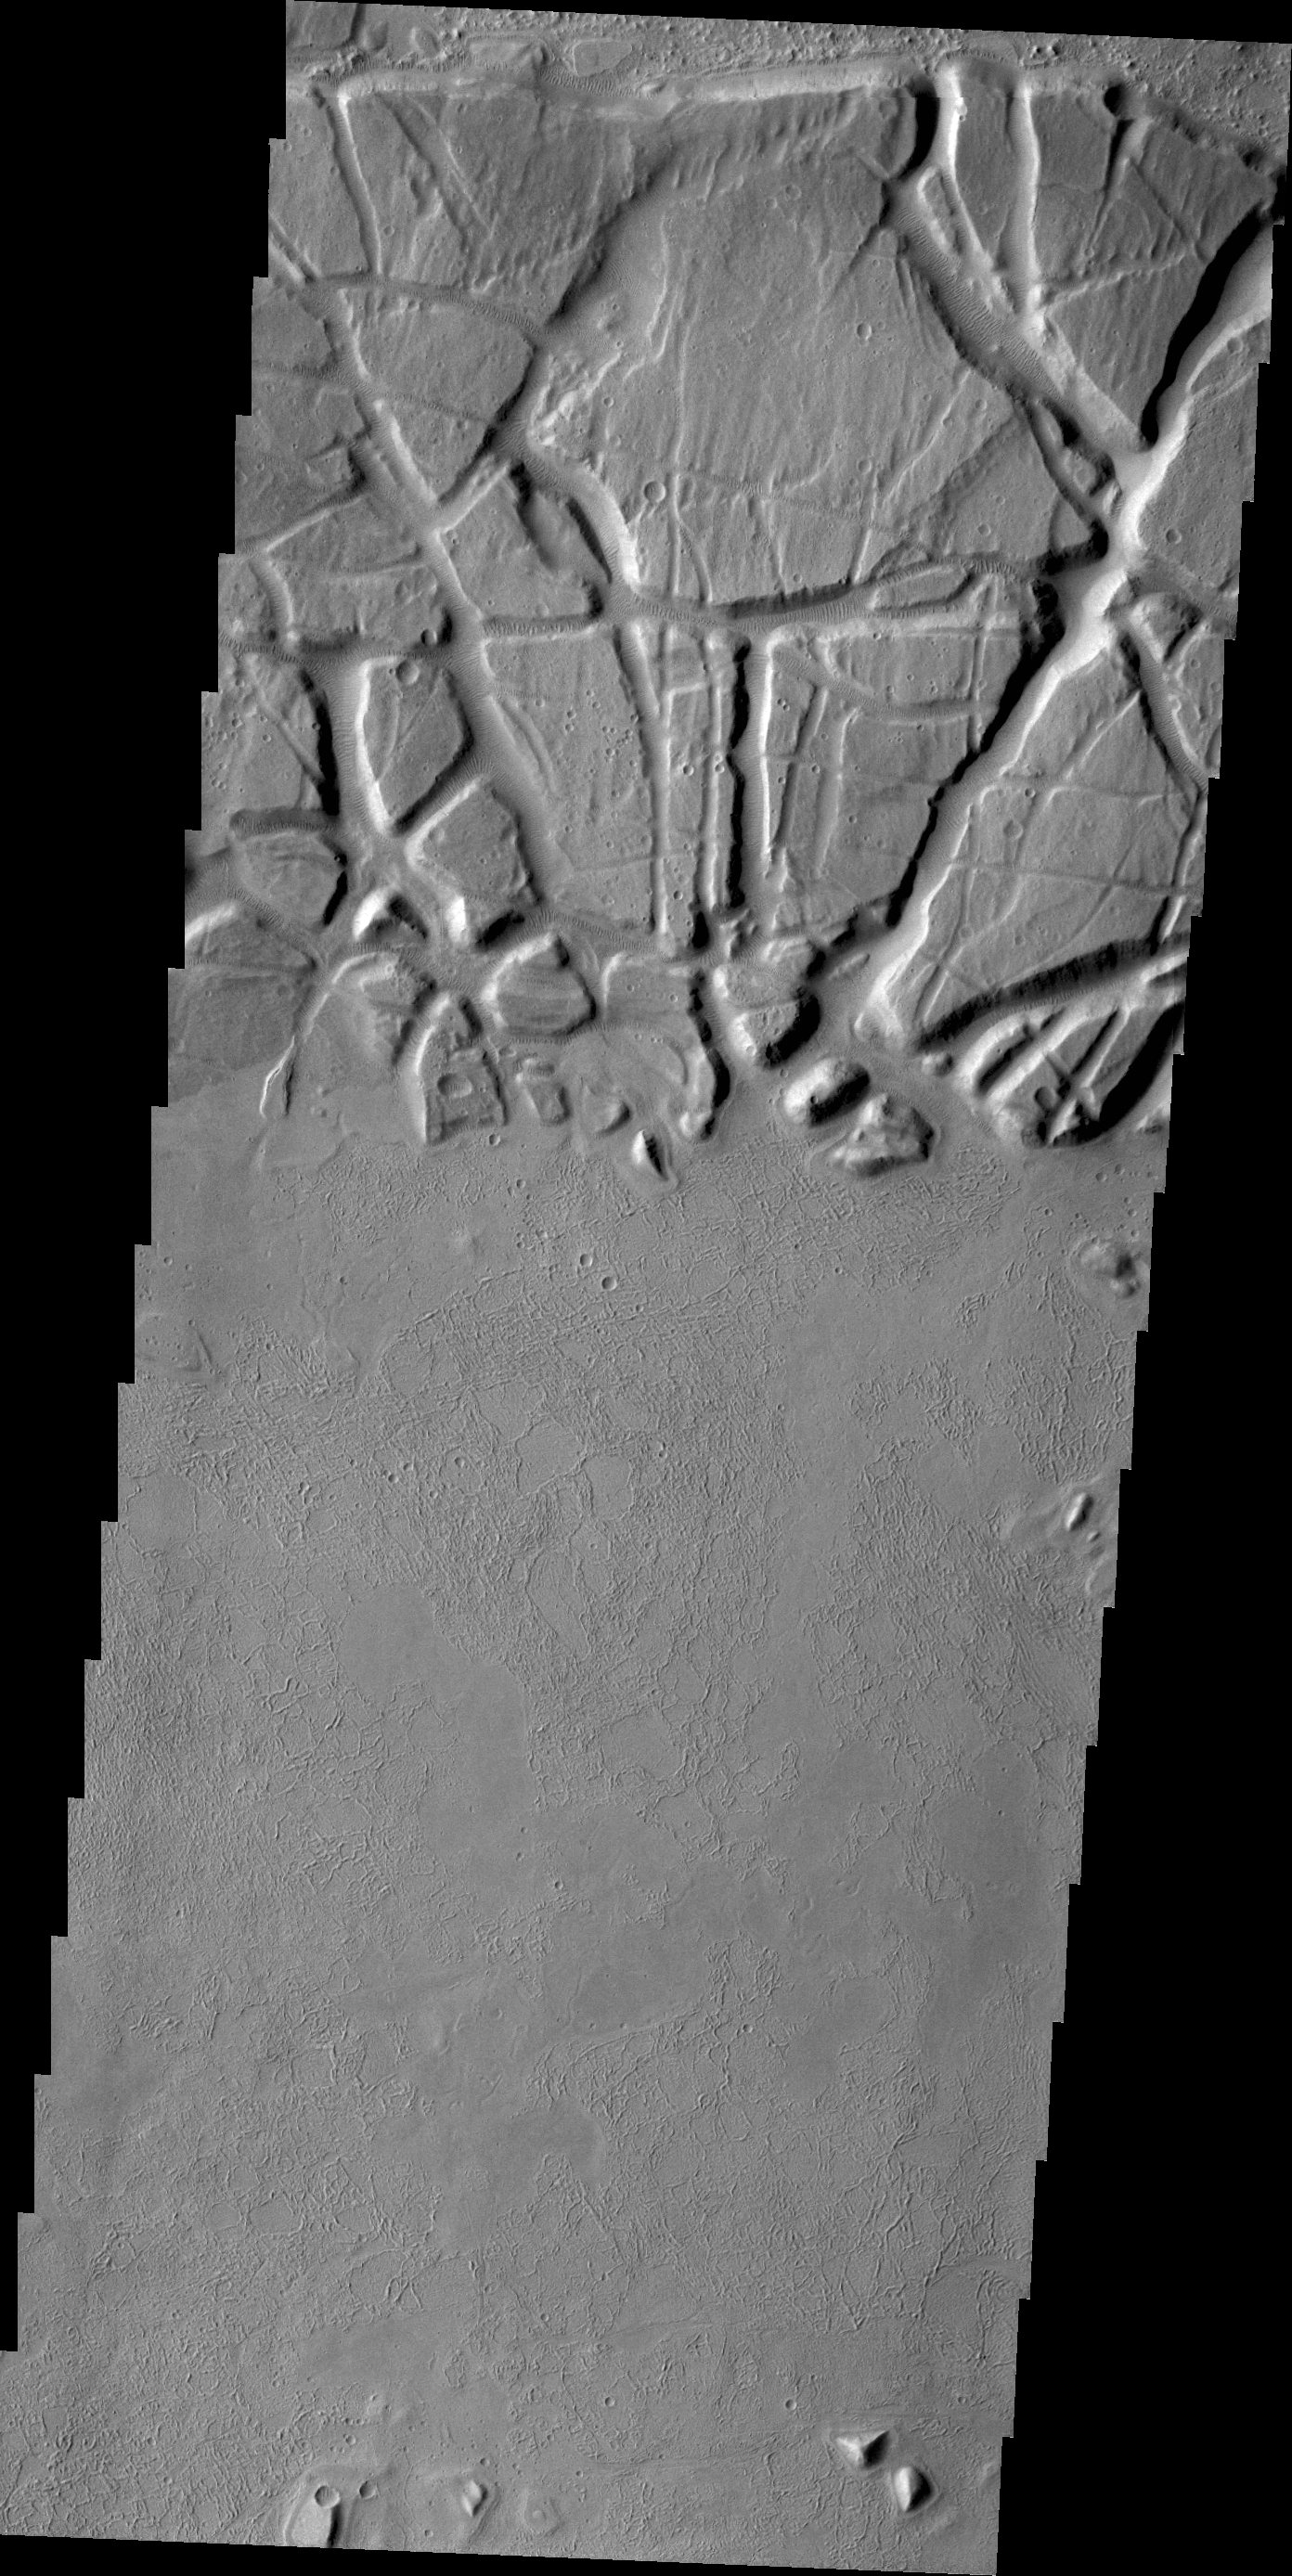

Echus Chasma

Echus Chasma forms the boundary between the Tharsis volcanoes to the west and Lunae Planum to the east. This region is one of both tectonically fractured rocks (top of image) and volcanic flows (middle and bottom of image). Echus Chasma empties into Kasei Valles.

Credit: NASA/JPL/ASU